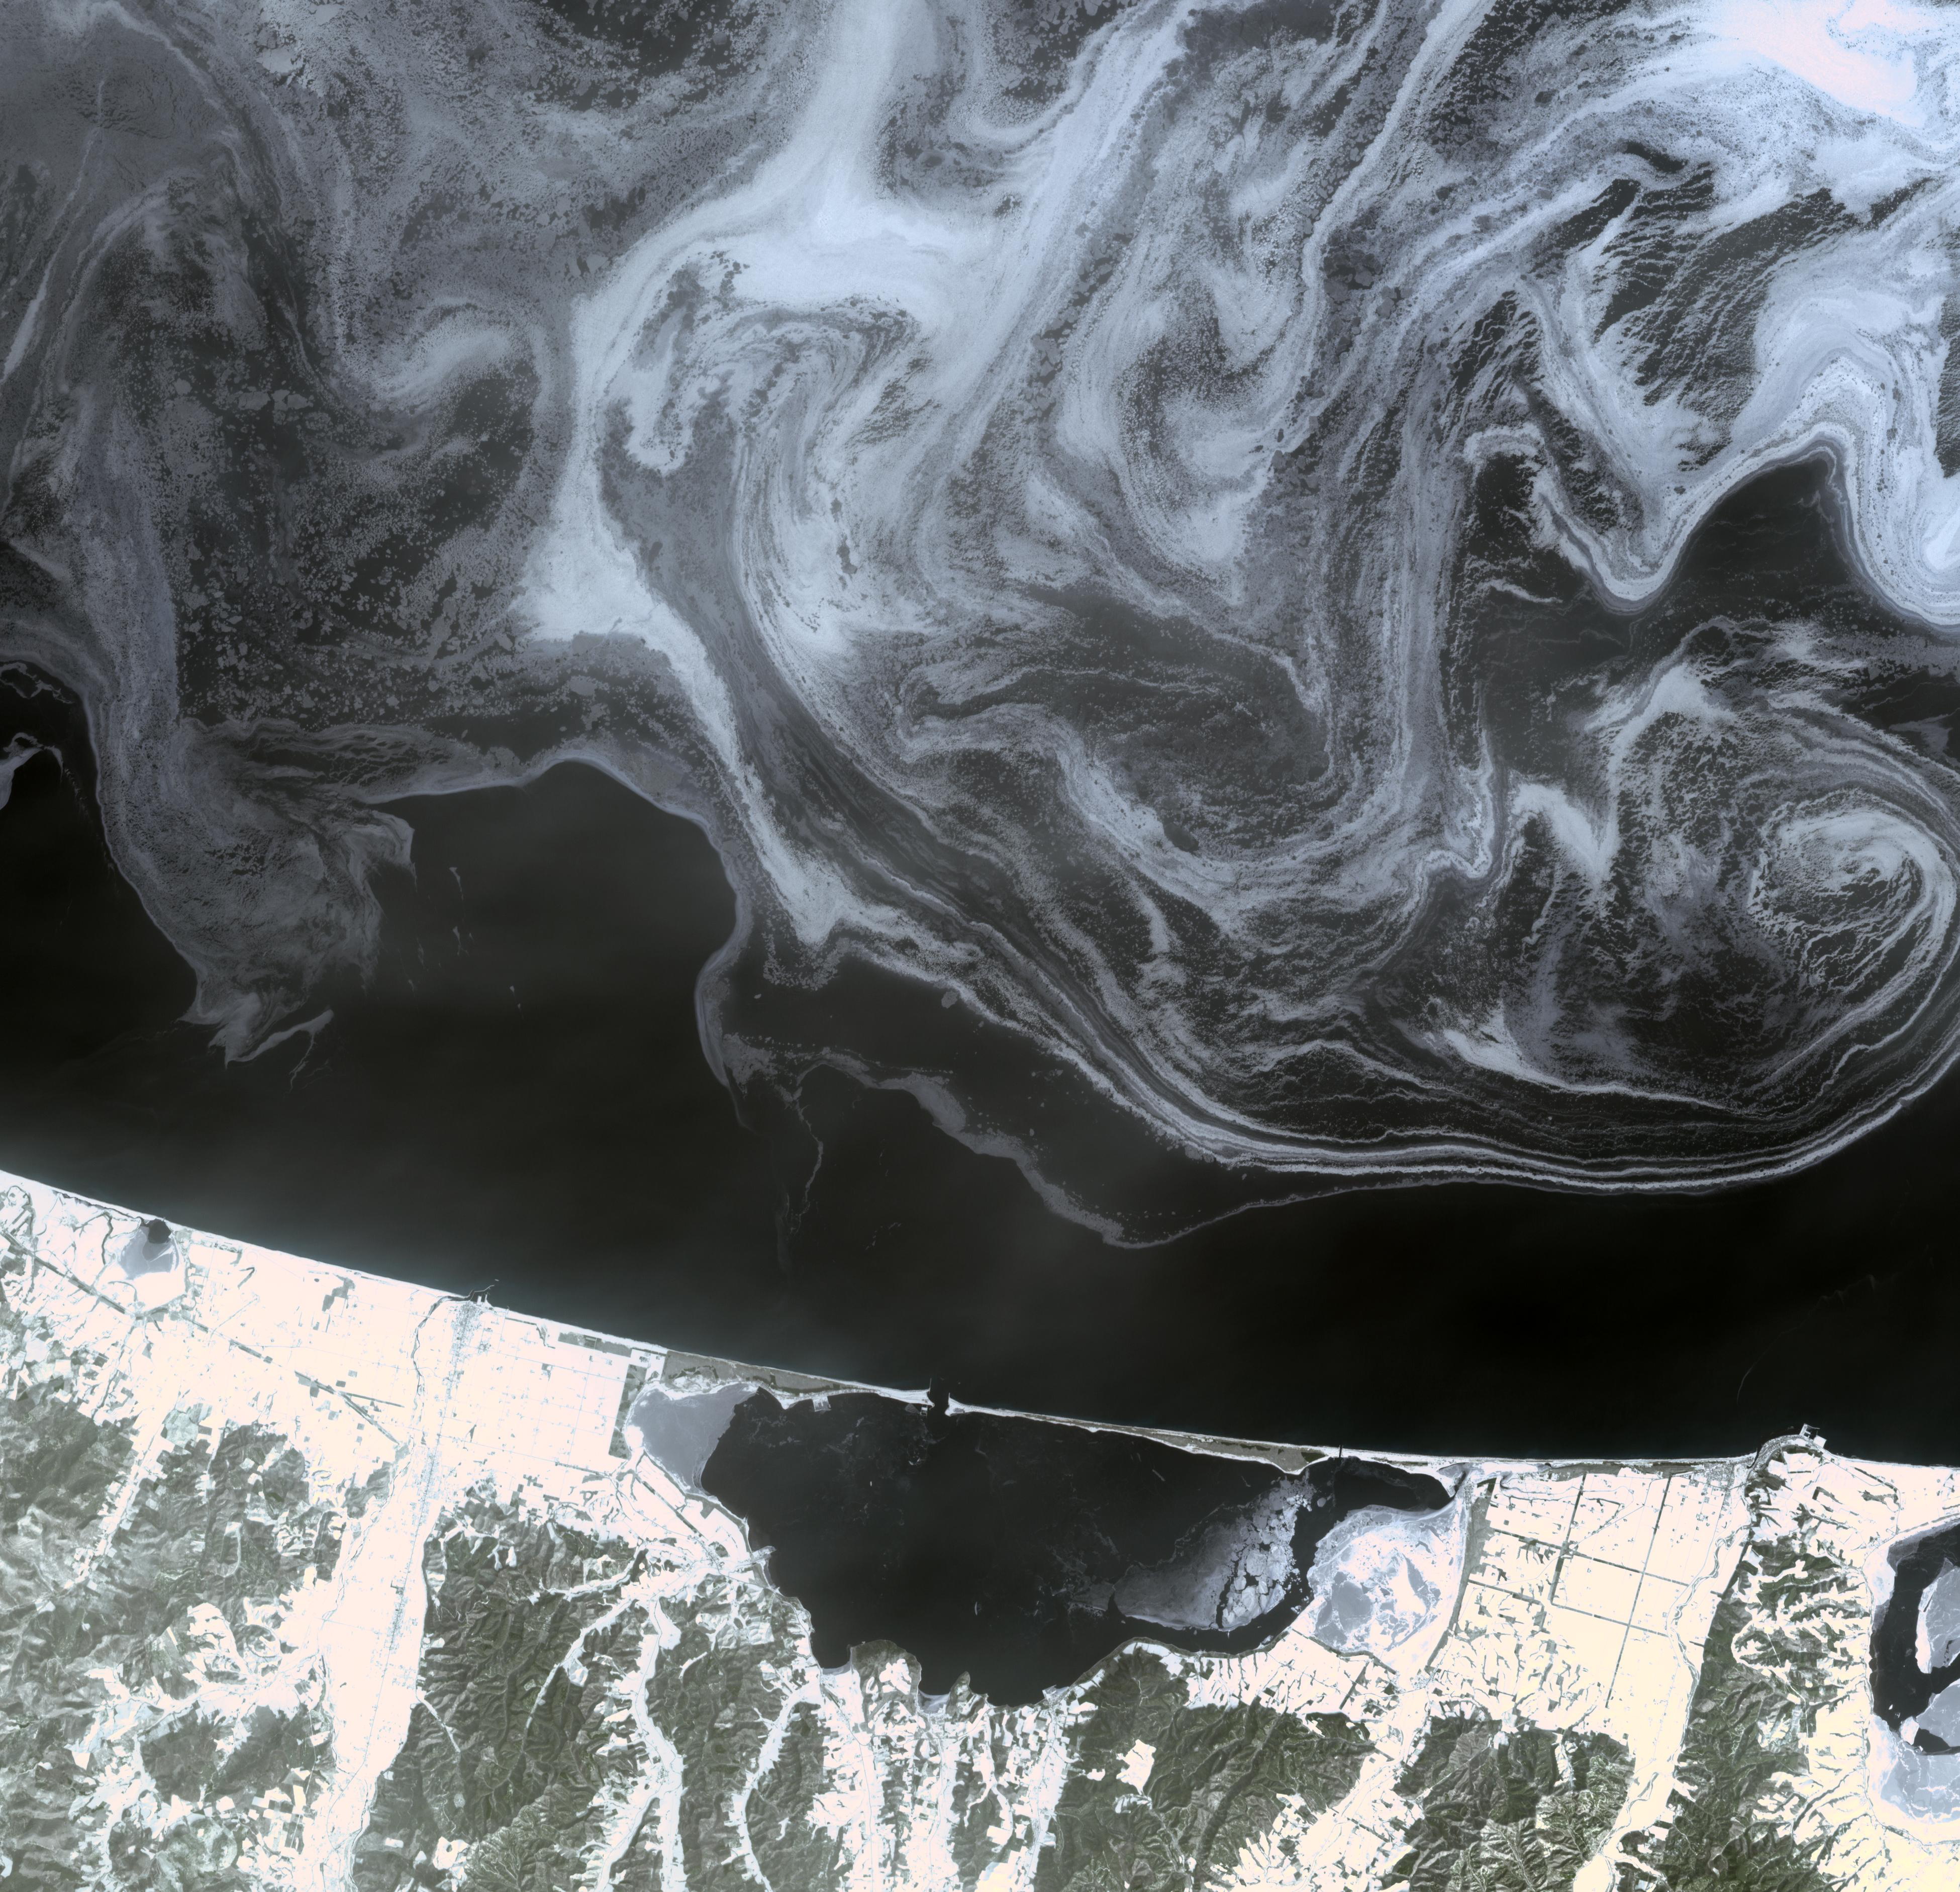

Hokkaido, Japan

The north coast of the Island of Hokkaido, Japan lies at the southern end of the Sea of Okhotsk. In this northern sea winter navigation is extremely difficult, and at times impossible, due to ice. Normally completely frozen in winter, this year the Hokkaido coast is partially free of ice. A mass of ice floes clearly defines the pattern of winds and currents that sweep across the water’s surface.

The image was acquired February 11, 2009, covers an area of 58.5 x 56.5 km, and is located near 44.3 degrees north latitude, 143.6 degrees east longitude.

With its 14 spectral bands from the visible to the thermal infrared wavelength region and its high spatial resolution of 15 to 90 meters (about 50 to 300 feet), ASTER images Earth to map and monitor the changing surface of our planet. ASTER is one of five Earth-observing instruments launched December 18, 1999, on NASA’s Terra satellite. The instrument was built by Japan’s Ministry of Economy, Trade and Industry. A joint U.S./Japan science team is responsible for validation and calibration of the instrument and the data products.

The broad spectral coverage and high spectral resolution of ASTER provides scientists in numerous disciplines with critical information for surface mapping and monitoring of dynamic conditions and temporal change. Example applications are: monitoring glacial advances and retreats; monitoring potentially active volcanoes; identifying crop stress; determining cloud morphology and physical properties; wetlands evaluation; thermal pollution monitoring; coral reef degradation; surface temperature mapping of soils and geology; and measuring surface heat balance.

The U.S. science team is located at NASA’s Jet Propulsion Laboratory, Pasadena, Calif. The Terra mission is part of NASA’s Science Mission Directorate.

Credit: NASA/GSFC/METI/ERSDAC/JAROS, and U.S./Japan ASTER Science Team